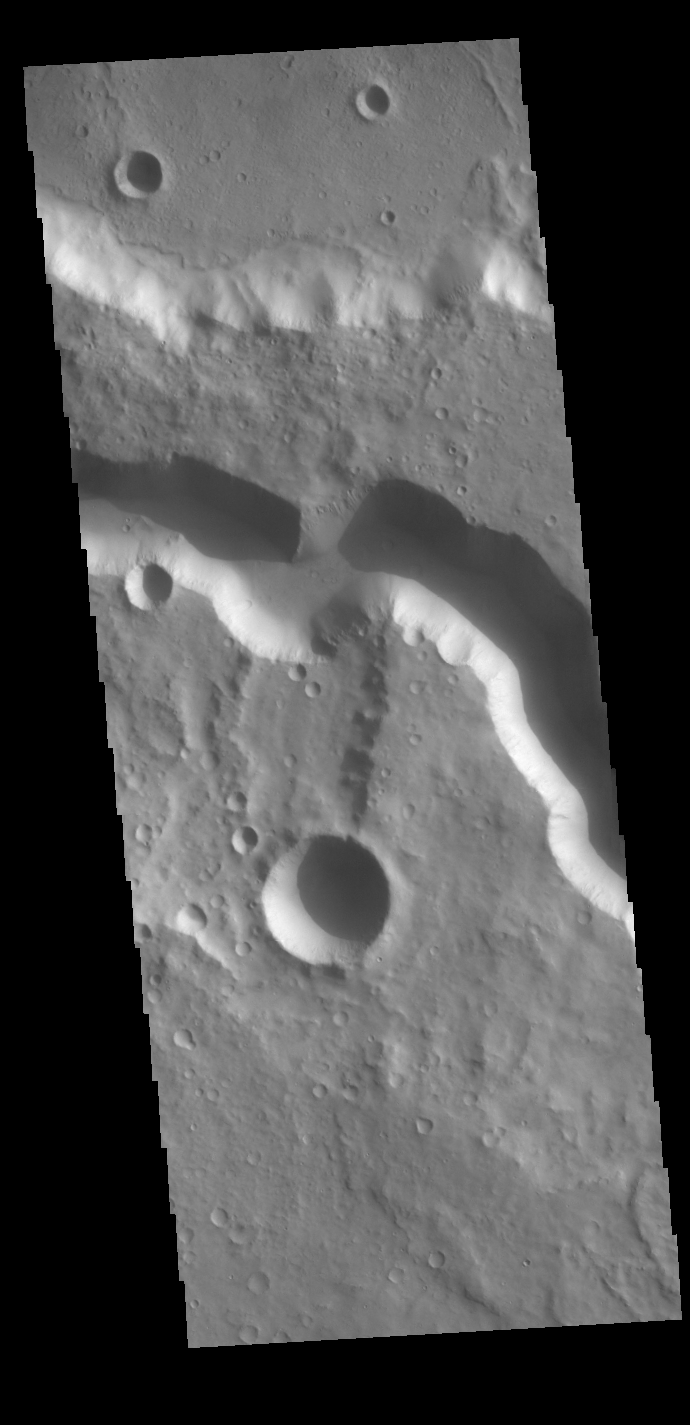

Tinto Vallis

The channel in the center of this VIS image is Tinto Vallis. This northward flowing channel is 180 km (112 miles) long and is located in northern Hesperia Planum. Tinto Vallis arises in the plains of Herperia Planum and empties into Palos Crater.

Credit: NASA/JPL-Caltech/ASU